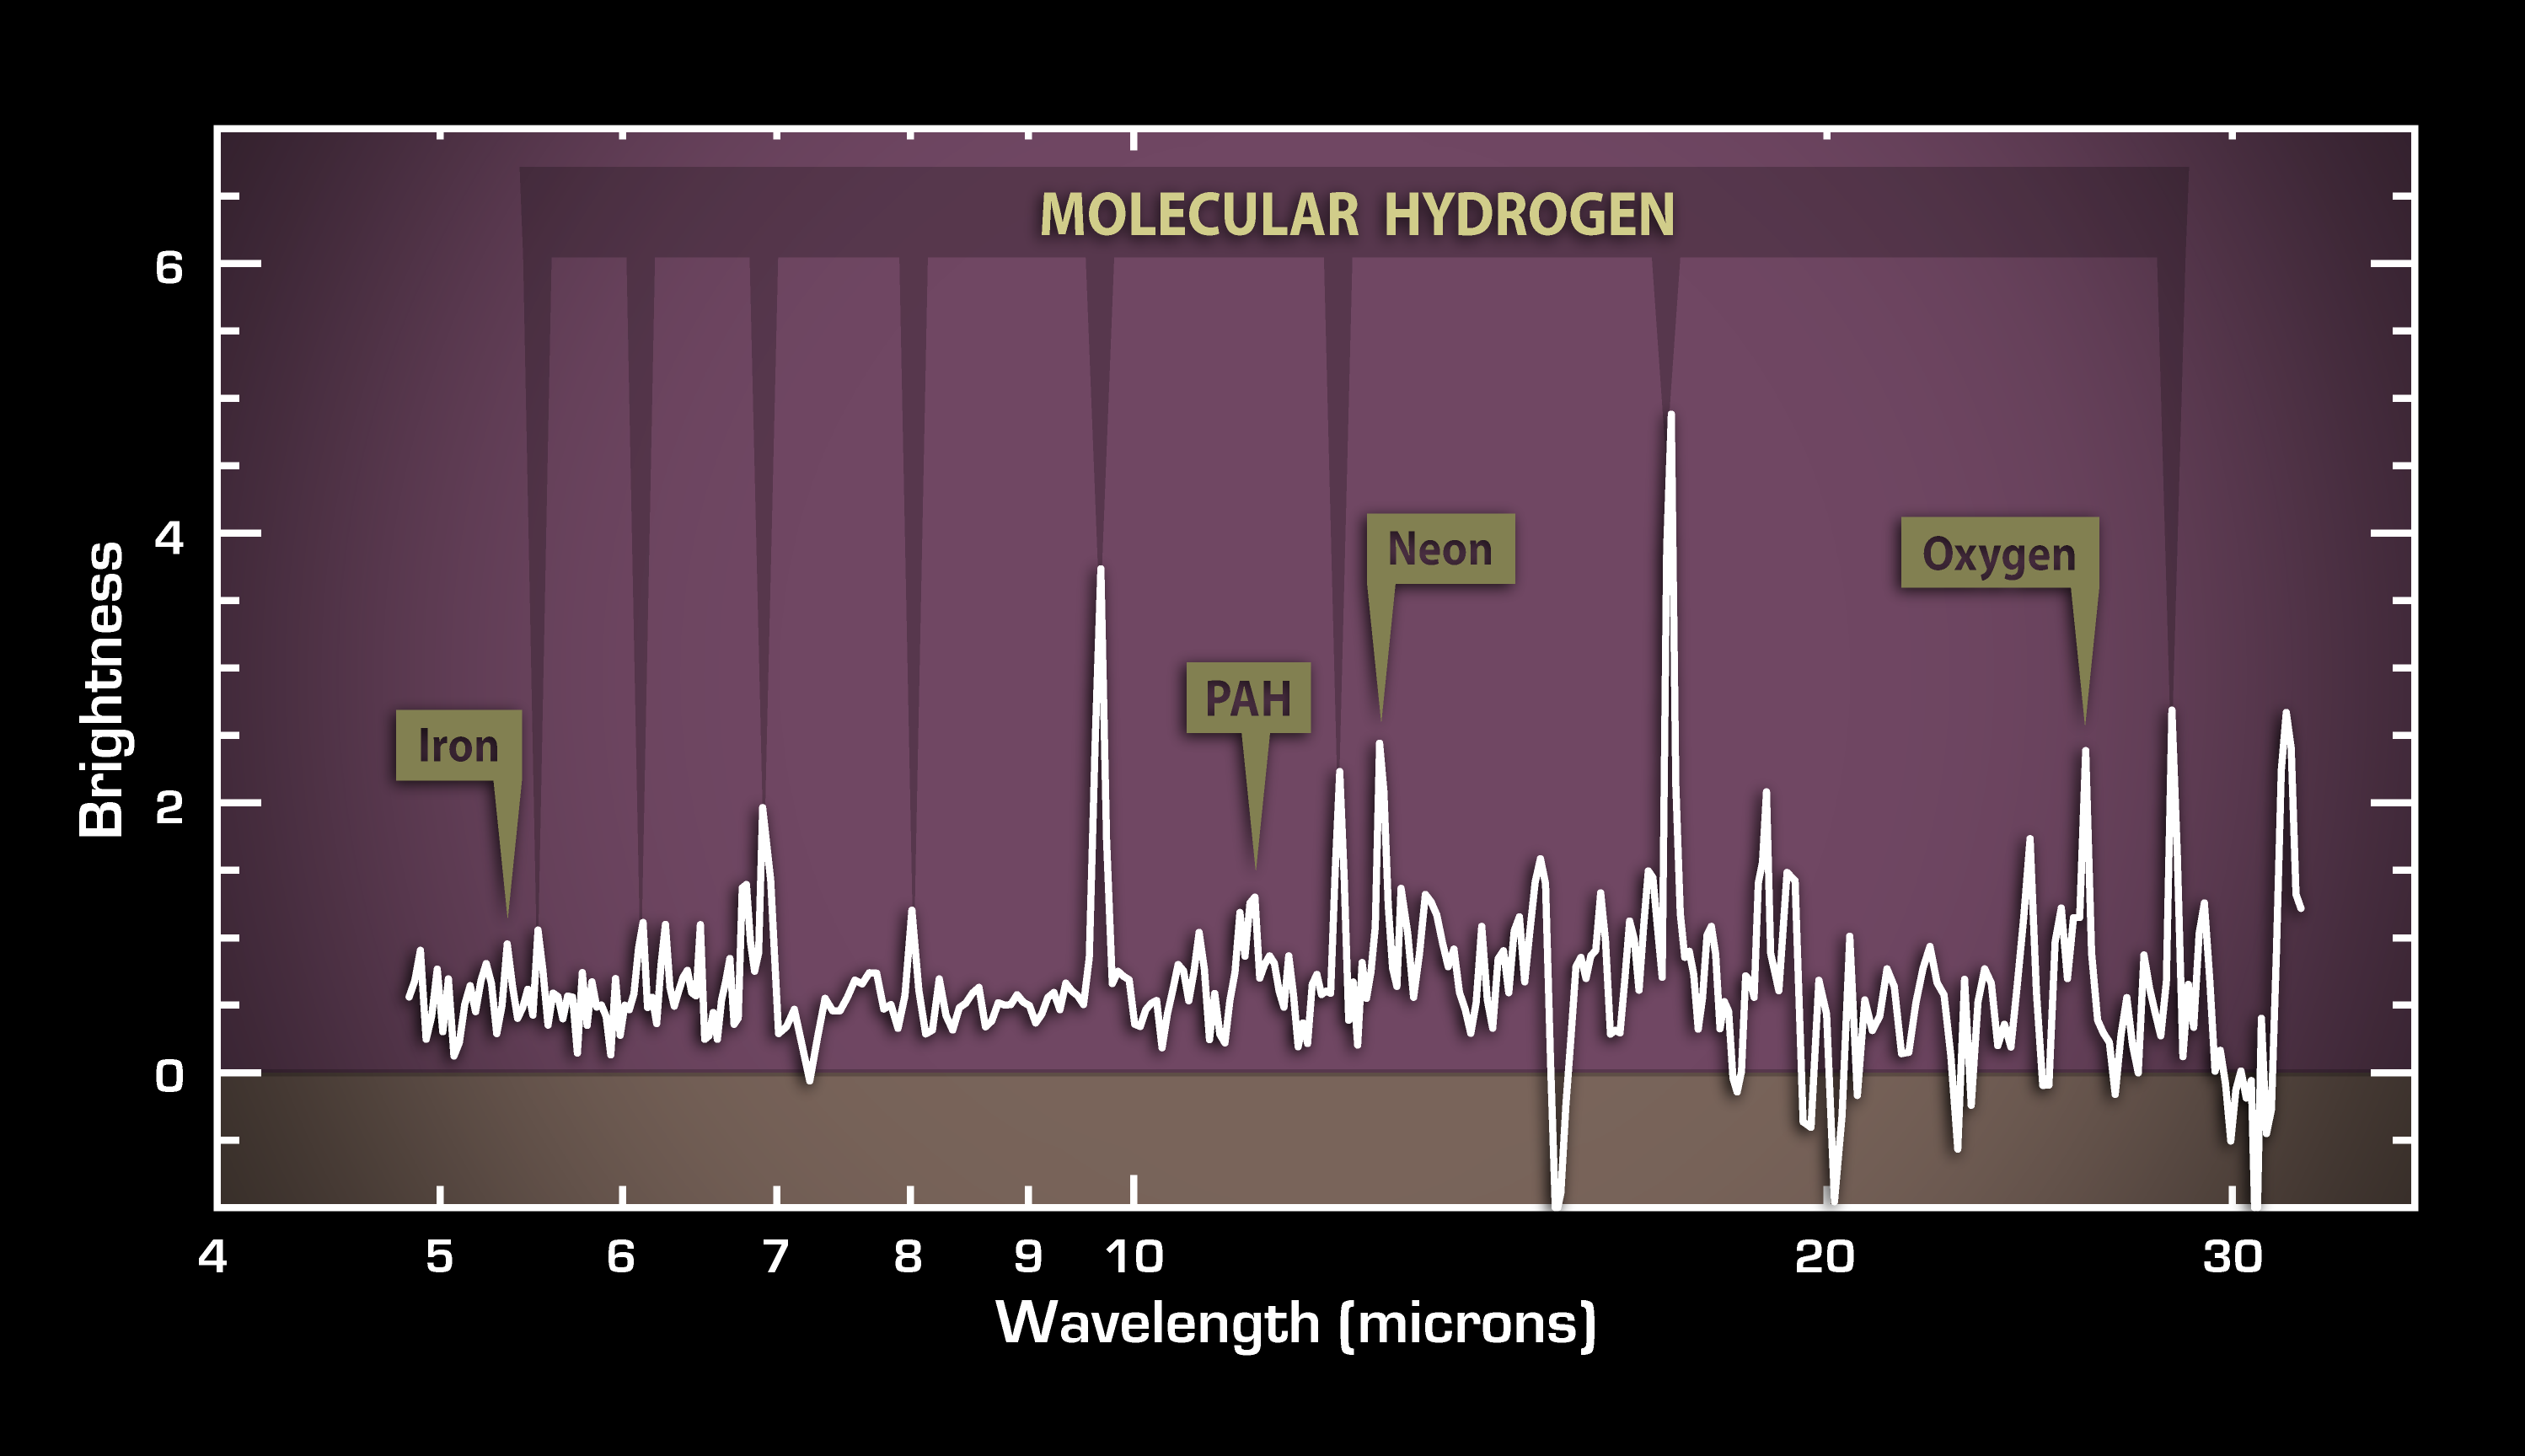

Cosmic Caper Unfolds in Infrared: Spectrum of Stolen Hot Gas in 3C 326

This plot of data from NASA's Spitzer Space Telescope reveals vast reservoirs of hot gas in a galaxy about a billion light-years away called 3C 326 North. The gas is hot both figuratively and literally: it was stolen from another galaxy, and, during its transfer from one galaxy to another, it was heated up to hot-lava temperatures as high as 730 degrees Celsius (1,340 degrees Fahrenheit).

The data were taken by Spitzer's infrared spectrometer, which splits light apart into its constituent wavelengths much like a prism turns sunlight into a rainbow. The resulting bumps and wiggles shown here, called a spectrum, reveal the signature, or "fingerprint," of a hot, molecular hydrogen gas. In space, molecular hydrogen gas is a precious commodity: it is a necessary ingredient to make stars and planets. On Earth, this same gas is considered as a possible alternative fuel for cars.

The strength of the hydrogen fingerprint also tells astronomers that a lot is present in the galaxy the equivalent of one billion suns!

Astronomers were initially surprised to see so much gas because the galaxy is not busy making stars, as indicated by the weak signature in this spectrum of a star-forming molecule called polycyclic aromatic hydrocarbons. Further investigations revealed that the gas is being ripped off from a smaller, companion galaxy.

The weak signatures for neon, oxygen and iron in the spectrum indicate that the supermassive black hole at the center of this galaxy is relatively inactive, or sleepy.

Credit: NASA/JPL-Caltech/P. Ogle (Spitzer Science Center/Caltech)